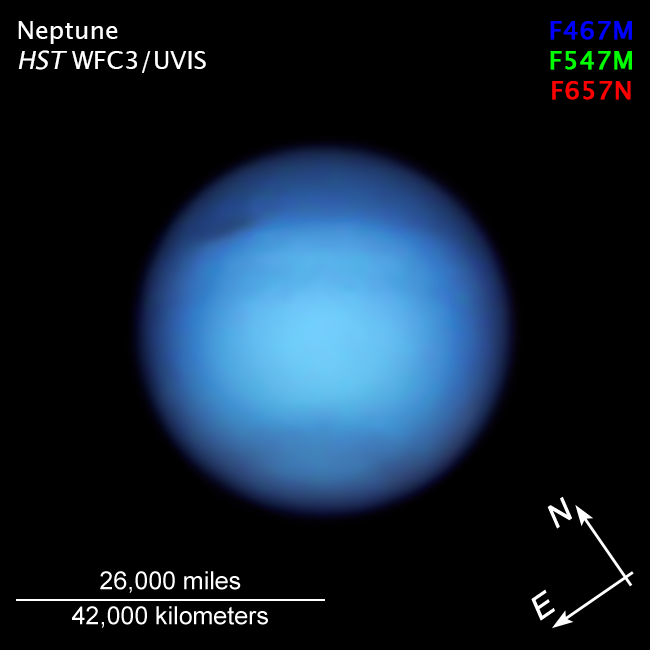

Neptune Compass

Credit: NASA, ESA, Amy Simon (NASA-GSFC), Michael Wong (UC Berkeley); Image Processing: Alyssa Pagan (STScI)